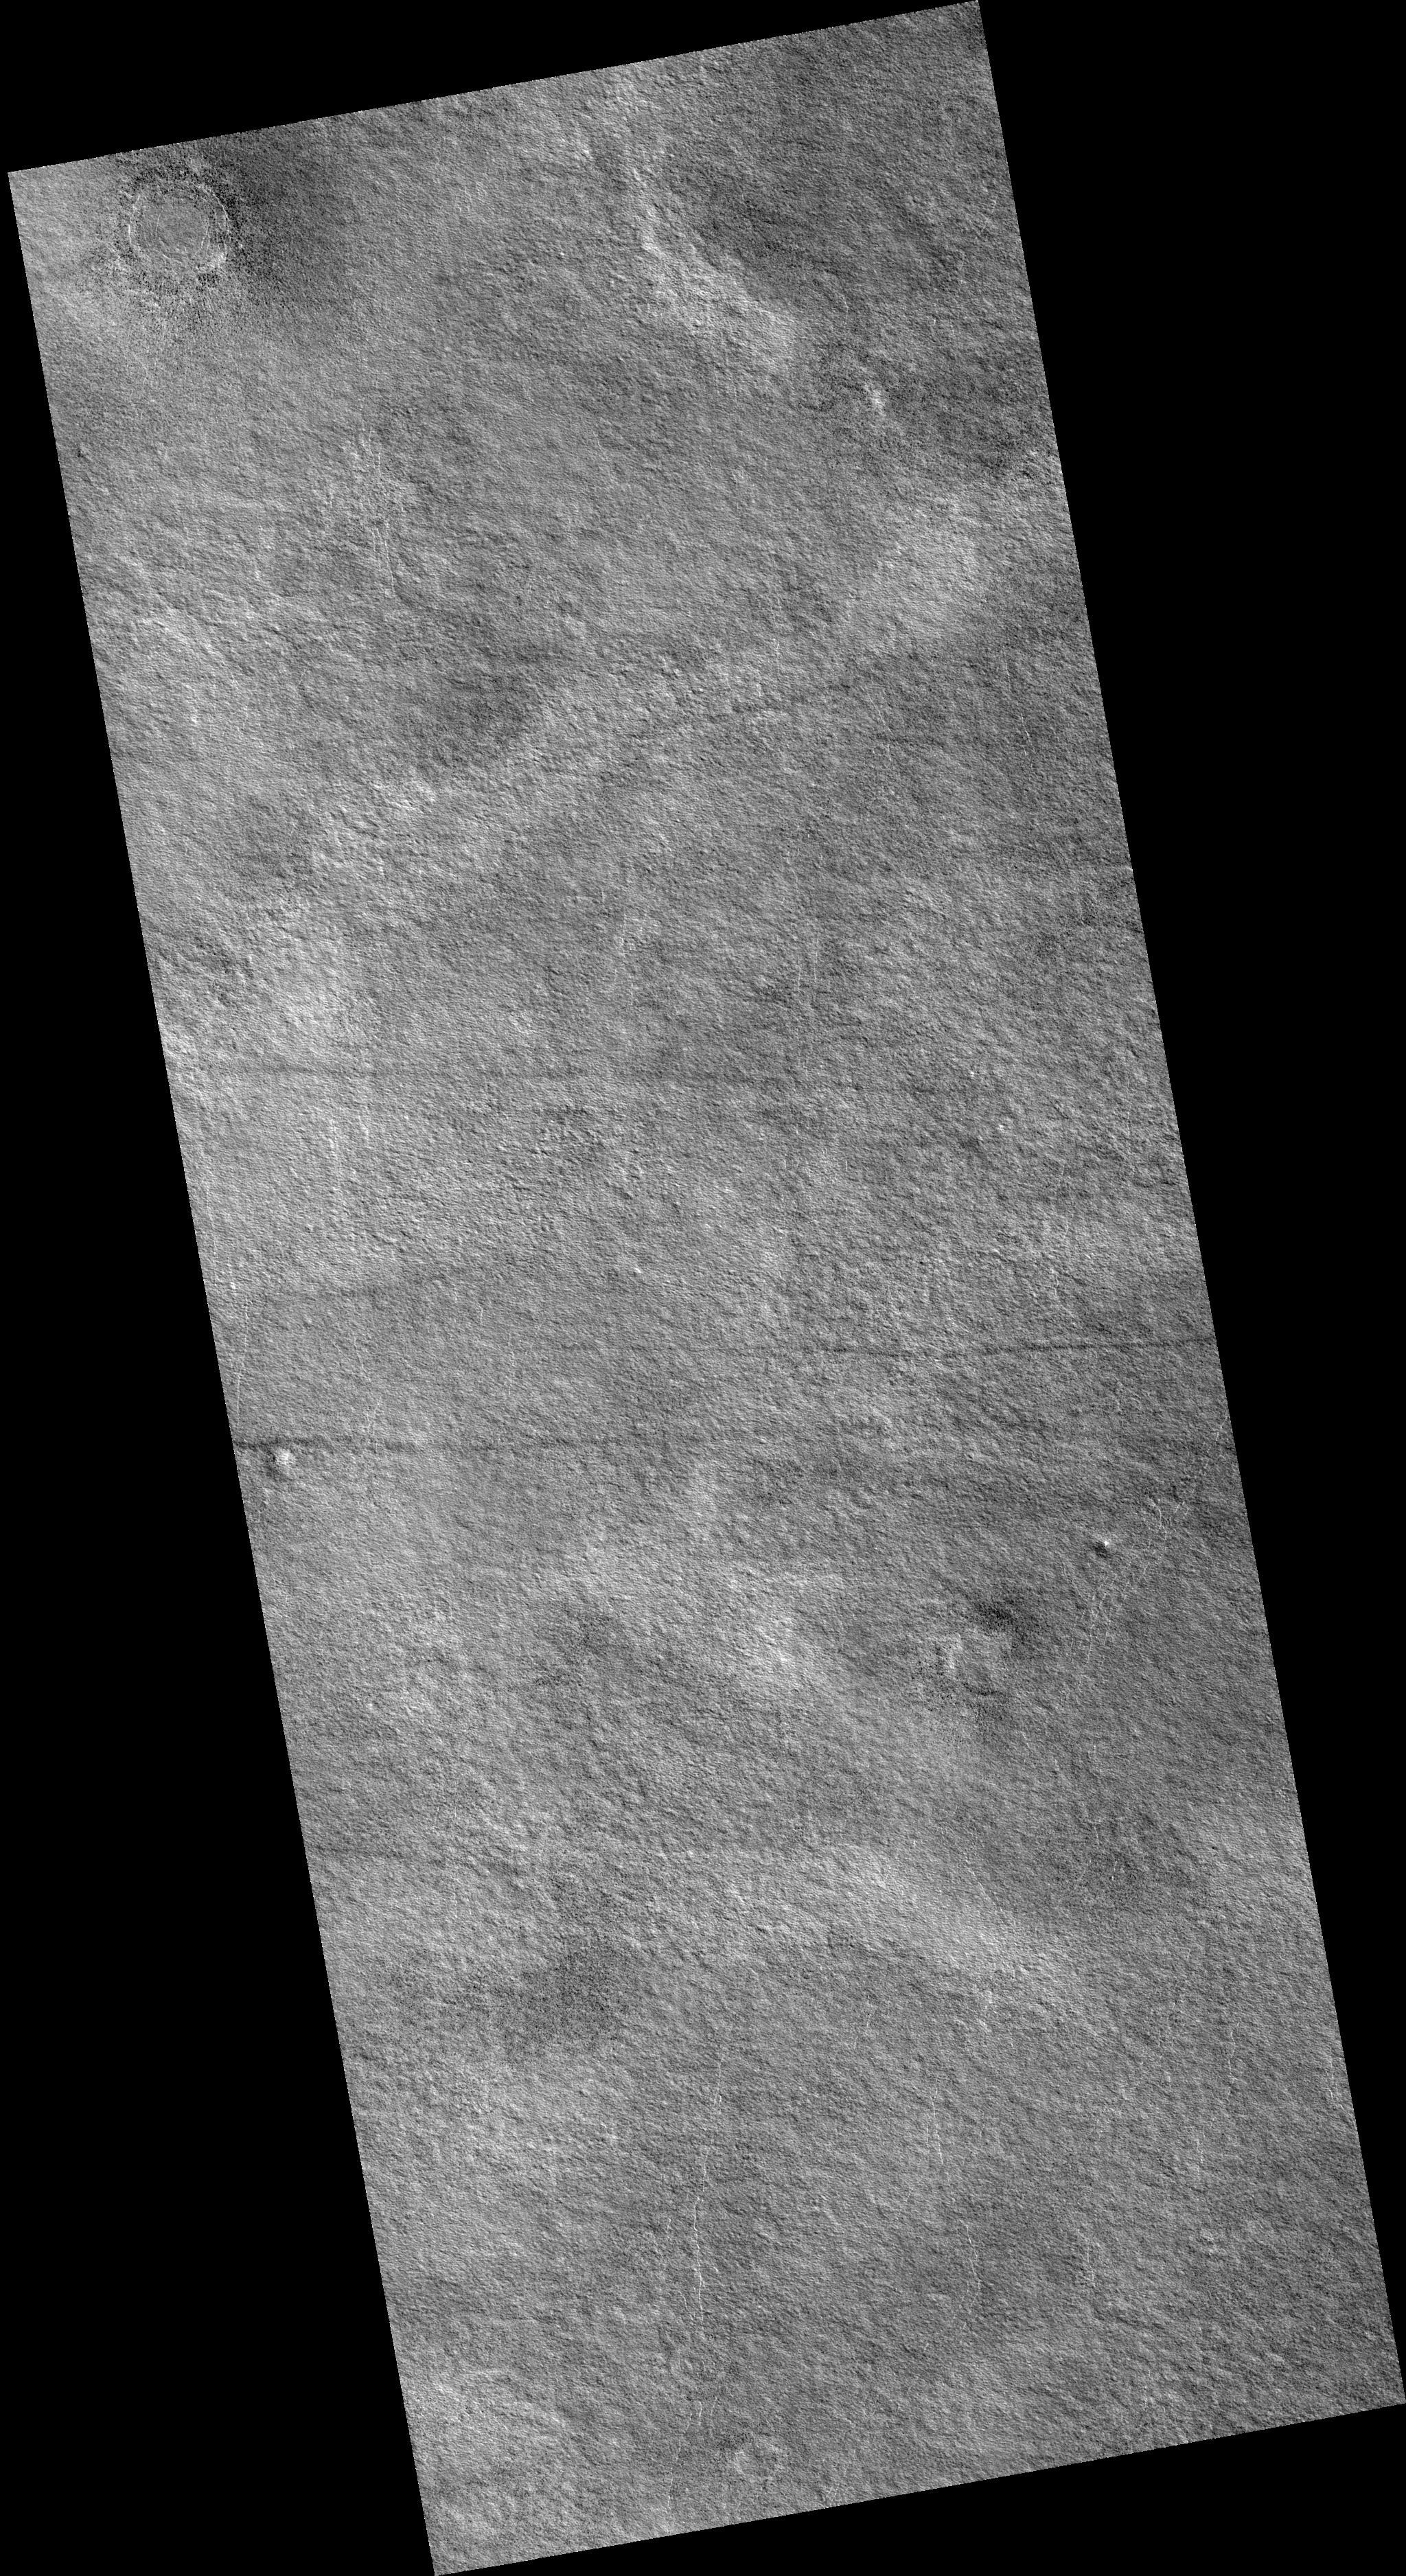

Northern Plains

Image PSP_001421_2470 was taken by the High Resolution Imaging Science Experiment (HiRISE) camera onboard the Mars Reconnaissance Orbiter spacecraft on November 15, 2006. The complete image is centered at 66.8 degrees latitude, 153.6 degrees East longitude. The range to the target site was 314.4 km (196.5 miles). At this distance the image scale is 31.5 cm/pixel (with 1 x 1 binning) so objects ~94 cm across are resolved. The image shown here has been map-projected to 25 cm/pixel. The image was taken at a local Mars time of 3:07 PM and the scene is illuminated from the west with a solar incidence angle of 58 degrees, thus the sun was about 32 degrees above the horizon. At a solar longitude of 135.6 degrees, the season on Mars is Northern Summer.

NASA’s Jet Propulsion Laboratory, a division of the California Institute of Technology in Pasadena, manages the Mars Reconnaissance Orbiter for NASA’s Science Mission Directorate, Washington. Lockheed Martin Space Systems, Denver, is the prime contractor for the project and built the spacecraft. The High Resolution Imaging Science Experiment is operated by the University of Arizona, Tucson, and the instrument was built by Ball Aerospace and Technology Corp., Boulder, Colo.

Credit: NASA/JPL/Univ. of Arizona